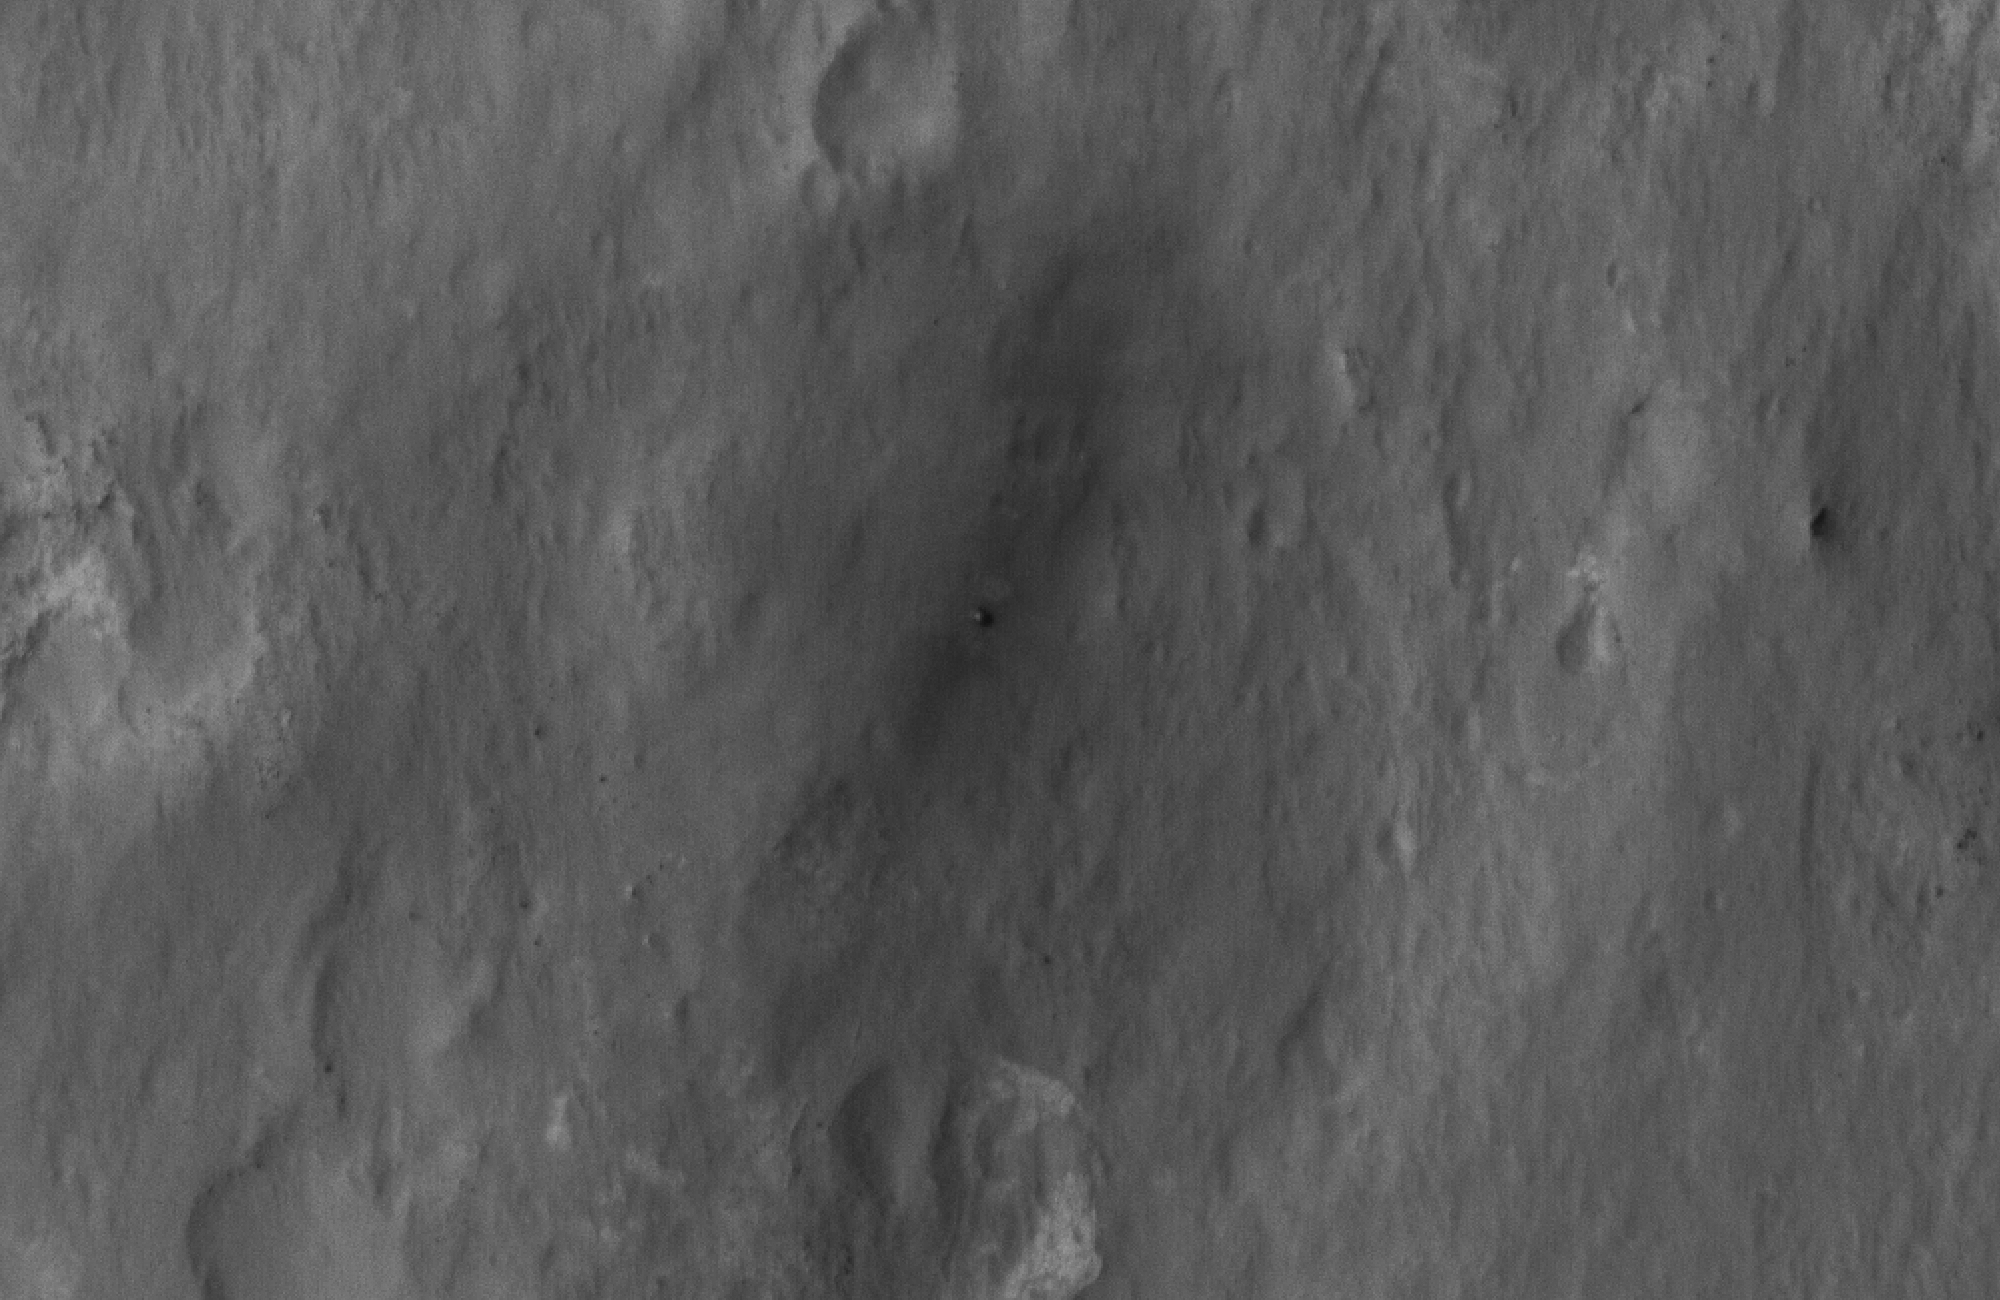

Curiosity Spotted!

This close-up view shows NASA’s Curiosity rover on the surface of Mars. The image was captured by the High-Resolution Imaging Science Experiment (HiRISE) camera on NASA’s Mars Reconnaissance Orbiter about 24 hours after the rover made its grand appearance on Mars.

As the rover was guided to the surface by the descent stage, rocket thrusters blew away bright surface dust, exposing the darker material seen around the rover. The disturbance takes on a bilateral symmetrical pattern. This image was acquired from a special 41-degree roll of MRO, larger than the normal 30-degree limit. It rolled towards the west and towards the sun, which increases visible scattering by atmospheric dust as well as the amount of atmosphere the orbiter has to look through, thereby reducing the contrast of surface features. Future images will show the hardware in greater detail. Our view is tilted about 45 degrees from the surface (more than the 41-degree roll due to planetary curvature), like a view out of an airplane window. Tilt the images 90 degrees clockwise to see the surface better from this perspective. The views are primarily of the shadowed side of the rover and other objects.

The image scale is 39 centimeters (15.3 inches) per pixel.

Complete HiRISE image products are available at: http://uahirise.org/releases/msl-descent.php.

HiRISE is one of six instruments on NASA’s Mars Reconnaissance Orbiter. The University of Arizona, Tucson, operates the orbiter’s HiRISE camera, which was built by Ball Aerospace & Technologies Corp., Boulder, Colo. NASA’s Jet Propulsion Laboratory, a division of the California Institute of Technology in Pasadena, manages the Mars Reconnaissance Orbiter Project for NASA’s Science Mission Directorate, Washington. Lockheed Martin Space Systems, Denver, built the spacecraft.

Credit: NASA/JPL-Caltech/Univ. of Arizona